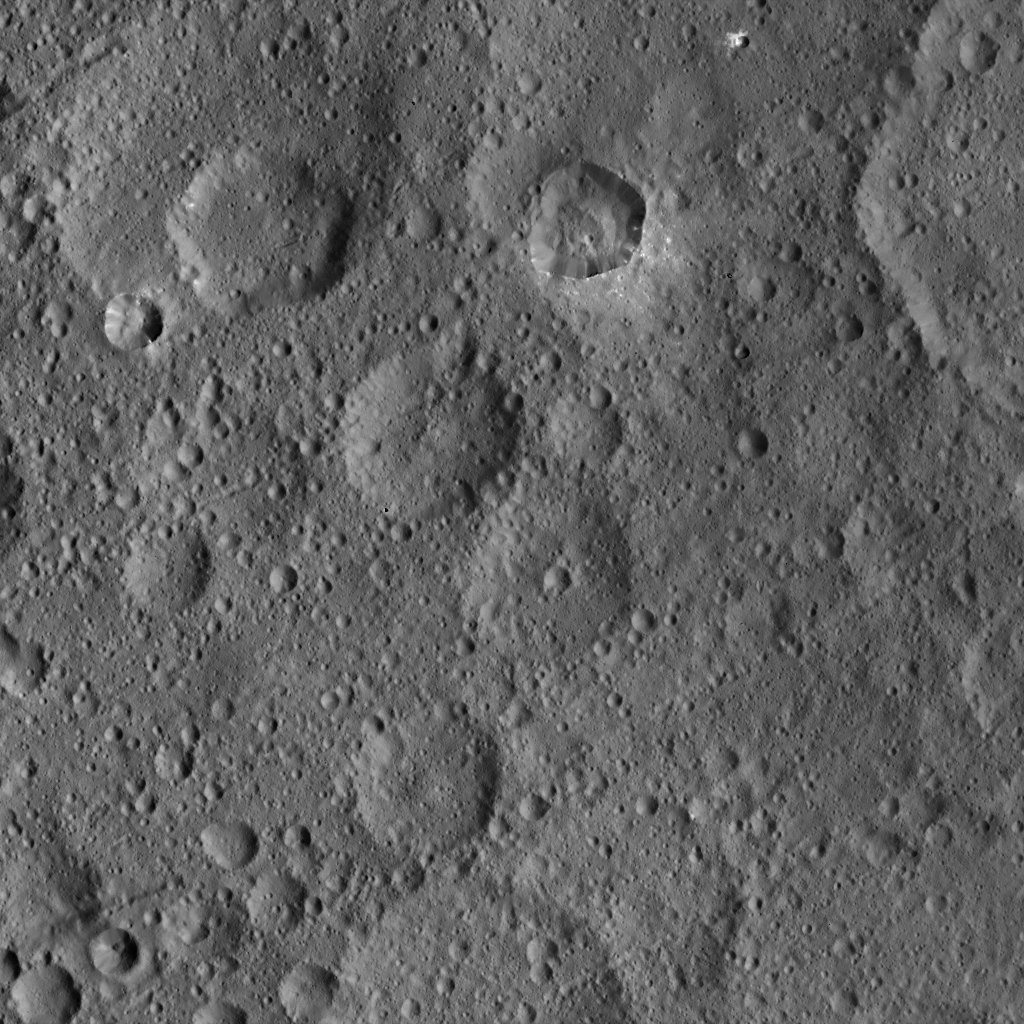

Dawn HAMO Image 14

This image, taken by NASA’s Dawn spacecraft, shows the surface of dwarf planet Ceres from an altitude of 915 miles (1,470 kilometers). The image, with a resolution of 450 feet (140 meters) per pixel, was taken on August 24, 2015.

Dawn’s mission is managed by JPL for NASA’s Science Mission Directorate in Washington. Dawn is a project of the directorate’s Discovery Program, managed by NASA’s Marshall Space Flight Center in Huntsville, Alabama. UCLA is responsible for overall Dawn mission science. Orbital ATK, Inc., in Dulles, Virginia, designed and built the spacecraft. The German Aerospace Center, the Max Planck Institute for Solar System Research, the Italian Space Agency and the Italian National Astrophysical Institute are international partners on the mission team.

Credit: NASA/JPL-Caltech/UCLA/MPS/DLR/IDA